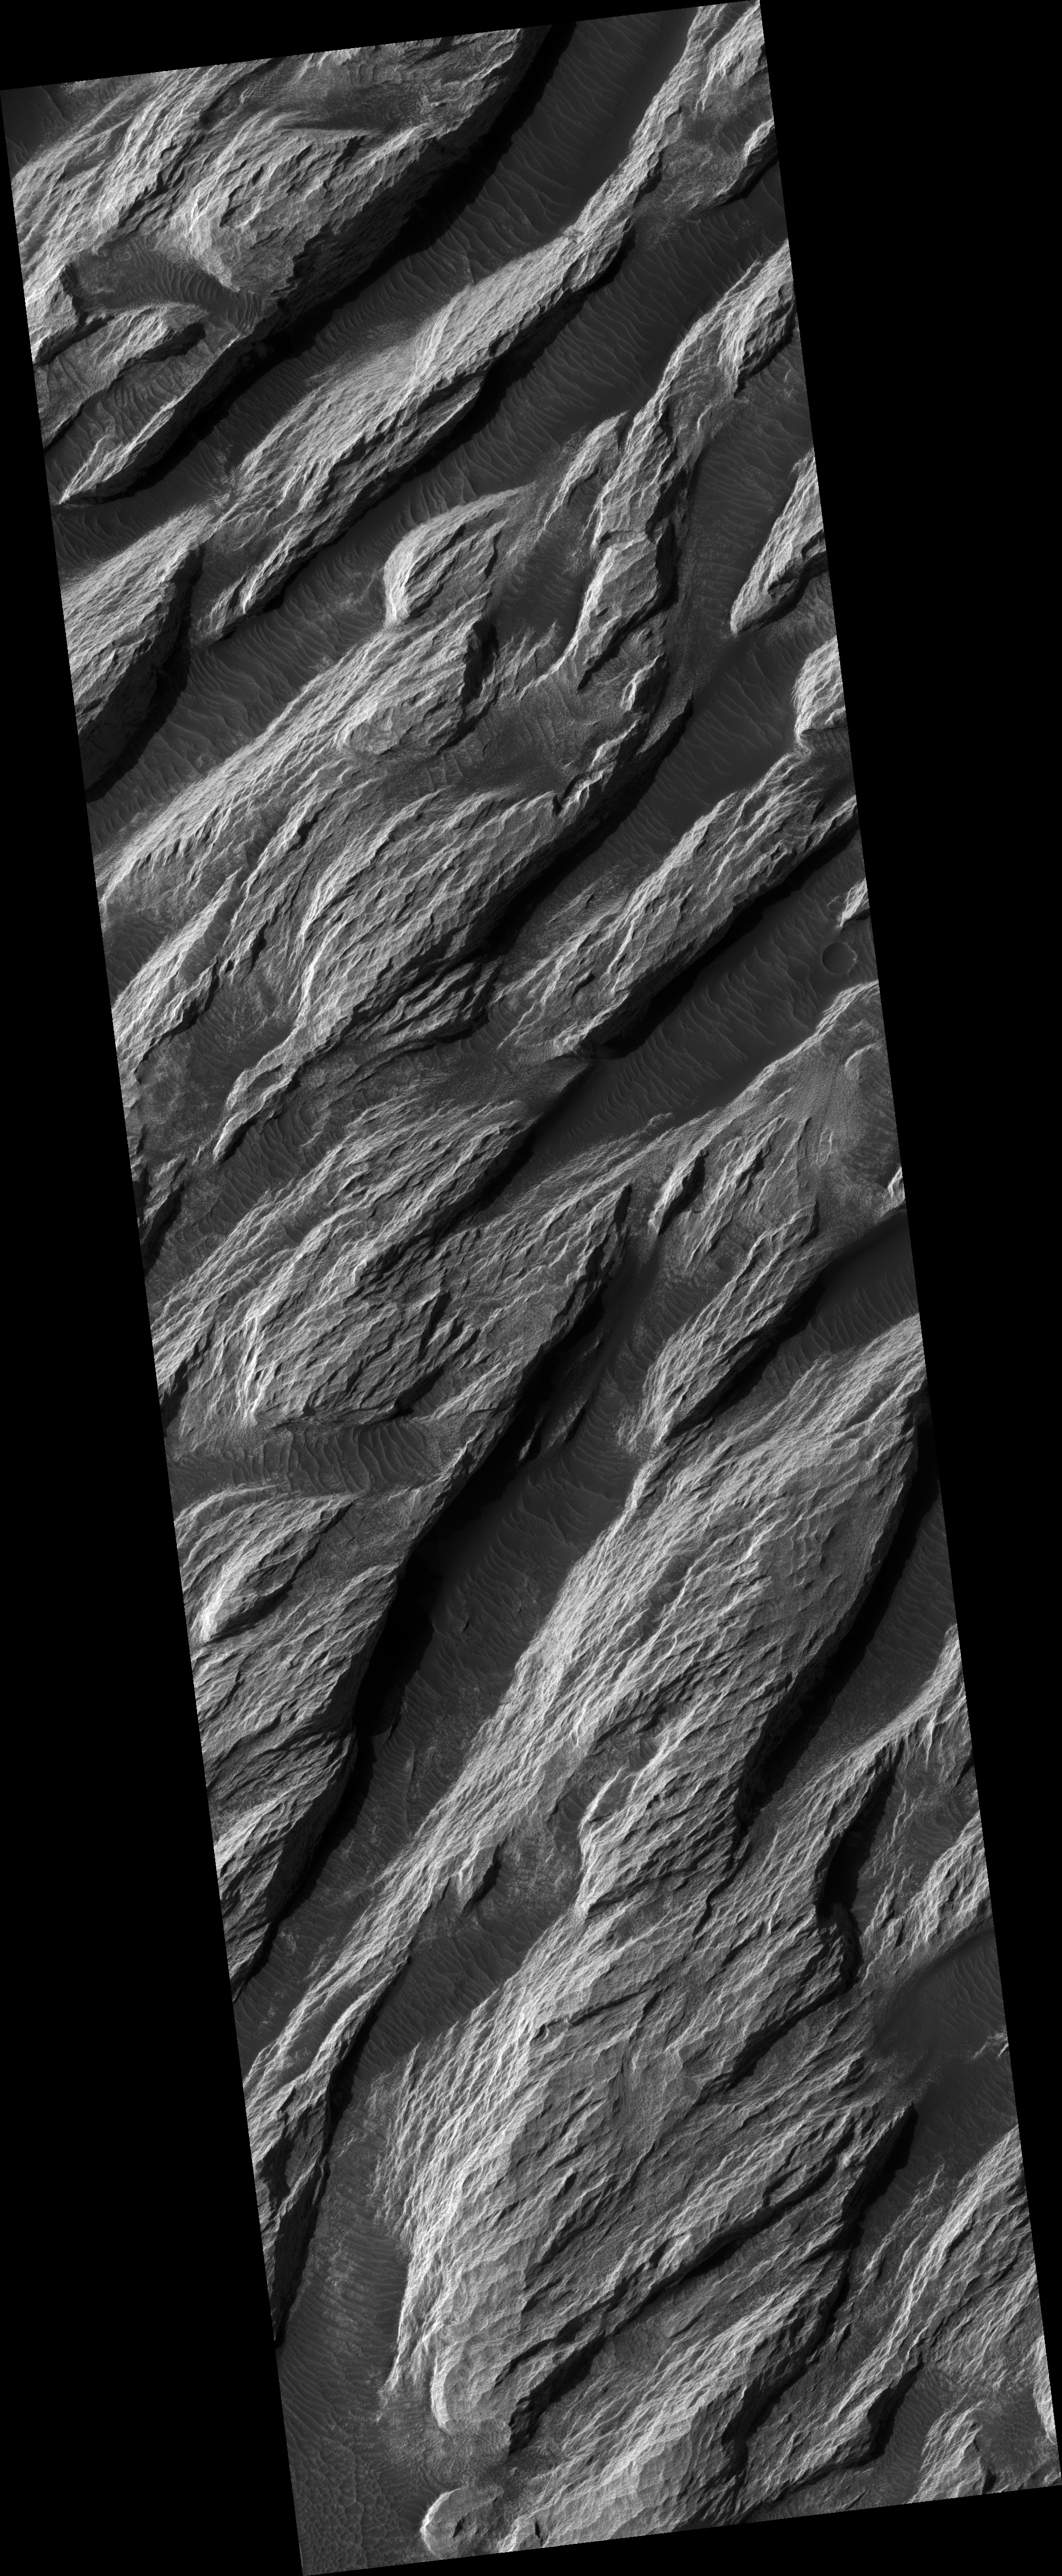

White Rock Landform in Pollack Crater

This HiRISE image (PSP_002244_1720) shows a portion of a relatively bright landform named “White Rock” on the floor of Pollack crater in the Sinus Sabaeus region of Mars.

Data from the Mars Global Surveyor Thermal Emission Spectrometer (TES) indicates that this landform is not anomalously bright, relative to other bright Martian regions. Further, the apparent brightness seen here is due to contrast with other materials on the crater floor.

Dunes and ripples are visible in the dark material between the bright ridges. Their orientations appear to be influenced by wind directionally channeled by the ridges. Material appears to have been shed from the white landform and deposited on the darker bedforms indicating that the light-toned outcrops break down into fine materials.

Its high albedo and location in a topographic basin have led to suggestions that White Rock is an erosional remnant of an ancient lacustrine evaporate deposit. Other interpretations include an eroded accumulation of compacted or weakly cemented aeolian sediment.

Observation Toolbox
Acquisition date: 1 January 2007
Local Mars time: 3:42 PM
Degrees latitude (centered): -8.0°
Degrees longitude (East): 25.0°
Range to target site: 263.1 km (164.4 miles)
Original image scale range: 26.3 cm/pixel (with 1 x 1 binning) so objects ~79 cm across are resolved
Map-projected scale: 25 cm/pixel and north is up
Map-projection: EQUIRECTANGULAR
Emission angle: 1.3°
Phase angle: 55.7°
Solar incidence angle: 57°, with the Sun about 33° above the horizon
Solar longitude: 168.7°, Northern Autumn

NASA’s Jet Propulsion Laboratory, a division of the California Institute of Technology in Pasadena, manages the Mars Reconnaissance Orbiter for NASA’s Science Mission Directorate, Washington. Lockheed Martin Space Systems, Denver, is the prime contractor for the project and built the spacecraft. The High Resolution Imaging Science Experiment is operated by the University of Arizona, Tucson, and the instrument was built by Ball Aerospace and Technology Corp., Boulder, Colo.

Credit: NASA/JPL/Univ. of Arizona